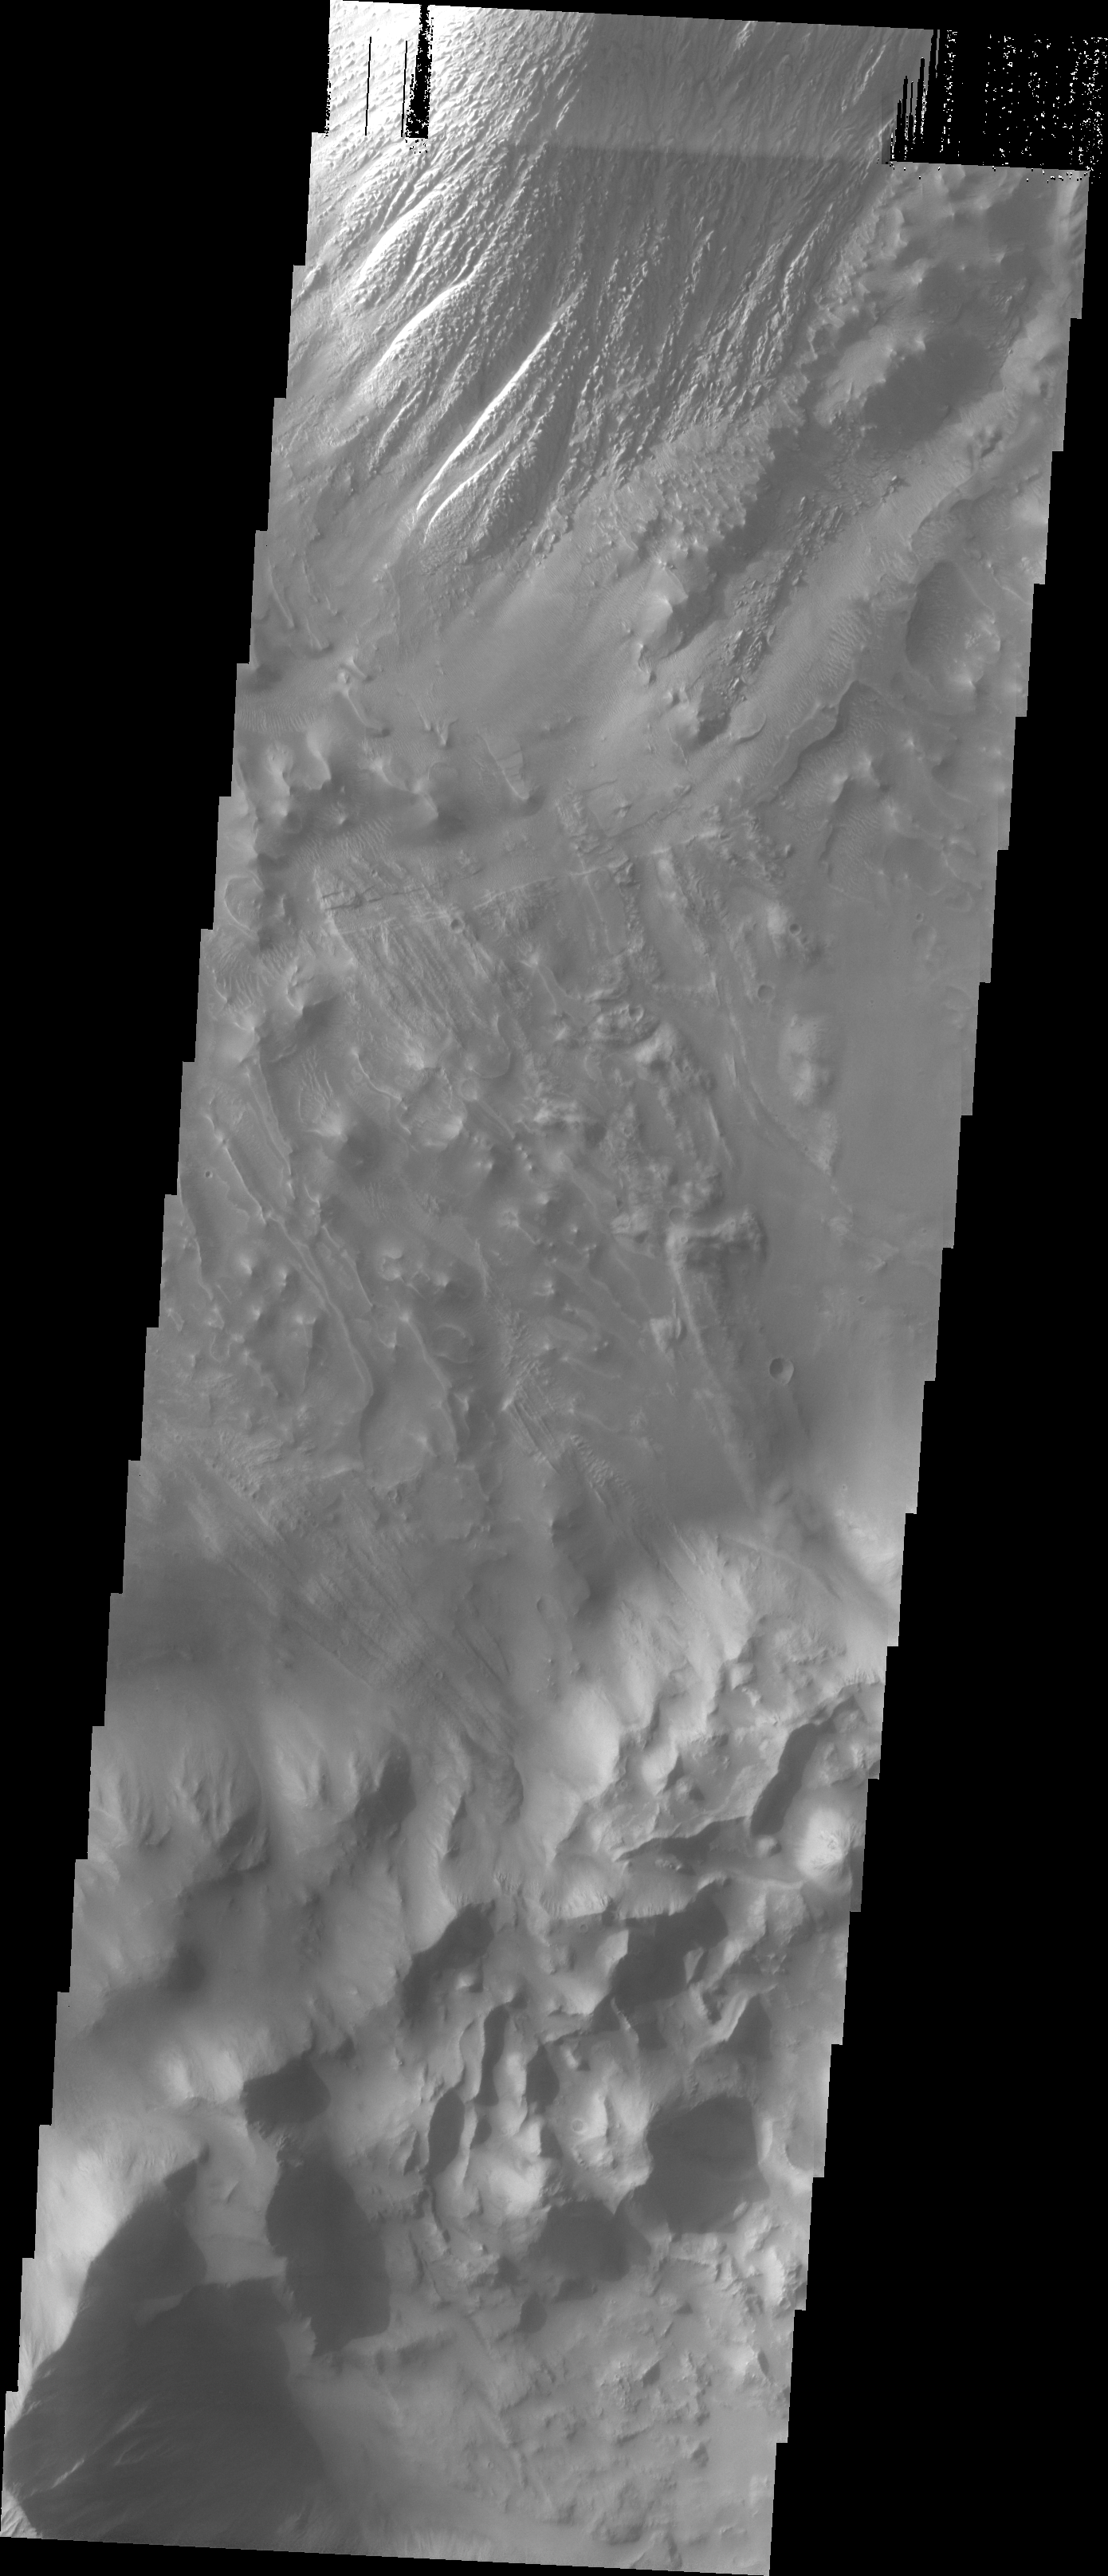

Investigating Mars: Tithonium Chasma

This VIS image shows part of the floor of Tithonium Chasma. Eroded materials cover most of the image. The initial formation of layered floor deposits was possibly created of air fall of dust, sand, and volcanic materials and water lain materials. The weathering of these deposits is probably by the wind. The bottom part of the image has complex, hummocky material, probably very old landslide deposits. At the top of the image is a large mound of material that has been eroded mainly by wind action. The overlapping of these surfaces indicates a long history of modication of Tithonium Chasma.

Tithonium Chasma is at the western end of Valles Marineris. Valles Marineris is over 4000 kilometers long, wider than the United States. Tithonium Chasma is almost 810 kilometers long (499 miles), 50 kilometers wide and over 6 kilometers deep. In comparison, the Grand Canyon in Arizona is about 175 kilometers long, 30 kilometers wide, and only 2 kilometers deep. The canyons of Valles Marineris were formed by extensive fracturing and pulling apart of the crust during the uplift of the vast Tharsis plateau. Landslides have enlarged the canyon walls and created deposits on the canyon floor. Weathering of the surface and influx of dust and sand have modified the canyon floor, both creating and modifying layered materials.

The Odyssey spacecraft has spent over 15 years in orbit around Mars, circling the planet more than 71,000 times. It holds the record for longest working spacecraft at Mars. THEMIS, the IR/VIS camera system, has collected data for the entire mission and provides images covering all seasons and lighting conditions. Over the years many features of interest have received repeated imaging, building up a suite of images covering the entire feature. From the deepest chasma to the tallest volcano, individual dunes inside craters and dune fields that encircle the north pole, channels carved by water and lava, and a variety of other feature, THEMIS has imaged them all. For the next several months the image of the day will focus on the Tharsis volcanoes, the various chasmata of Valles Marineris, and the major dunes fields. We hope you enjoy these images!

Credit: NASA/JPL-Caltech/ASU